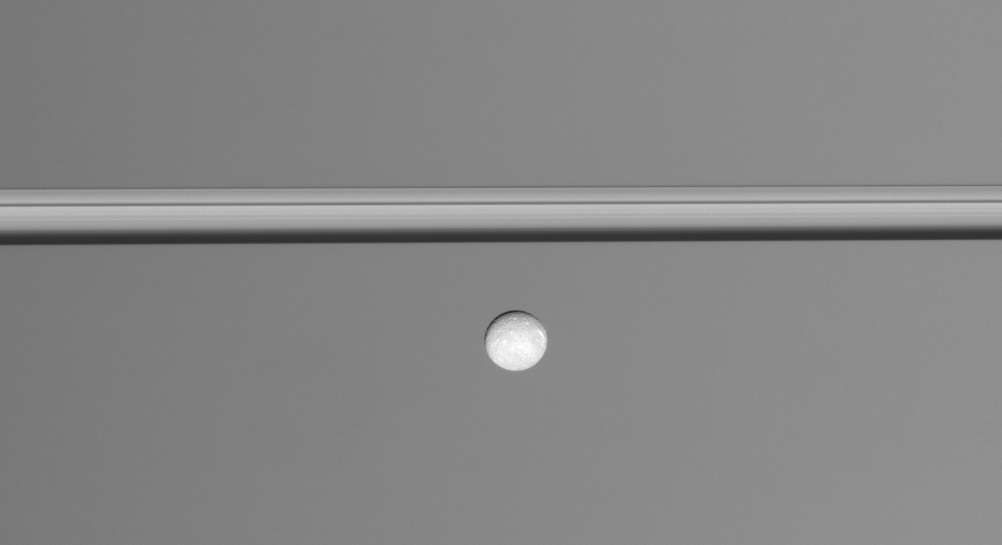

Collapsed Rings

A lone moon coasts along in this view, which was taken from less than a degree below Saturn’s sunlit ringplane. The rings are squashed into a narrow band from this viewing angle, foreshortening all of their radial features.

Mimas (397 kilometers, or 247 miles across) travels from left to right here, led by its large crater Herschel.

The image was taken in visible green light with the Cassini spacecraft narrow-angle camera on Oct. 26, 2007. The view was obtained at a distance of approximately 1.1 million kilometers (661,000 miles) from Mimas. Image scale is 6 kilometers (4 miles) per pixel.

The Cassini-Huygens mission is a cooperative project of NASA, the European Space Agency and the Italian Space Agency. The Jet Propulsion Laboratory, a division of the California Institute of Technology in Pasadena, manages the mission for NASA’s Science Mission Directorate, Washington, D.C. The Cassini orbiter and its two onboard cameras were designed, developed and assembled at JPL. The imaging operations center is based at the Space Science Institute in Boulder, Colo.

Credit: NASA/JPL/Space Science Institute